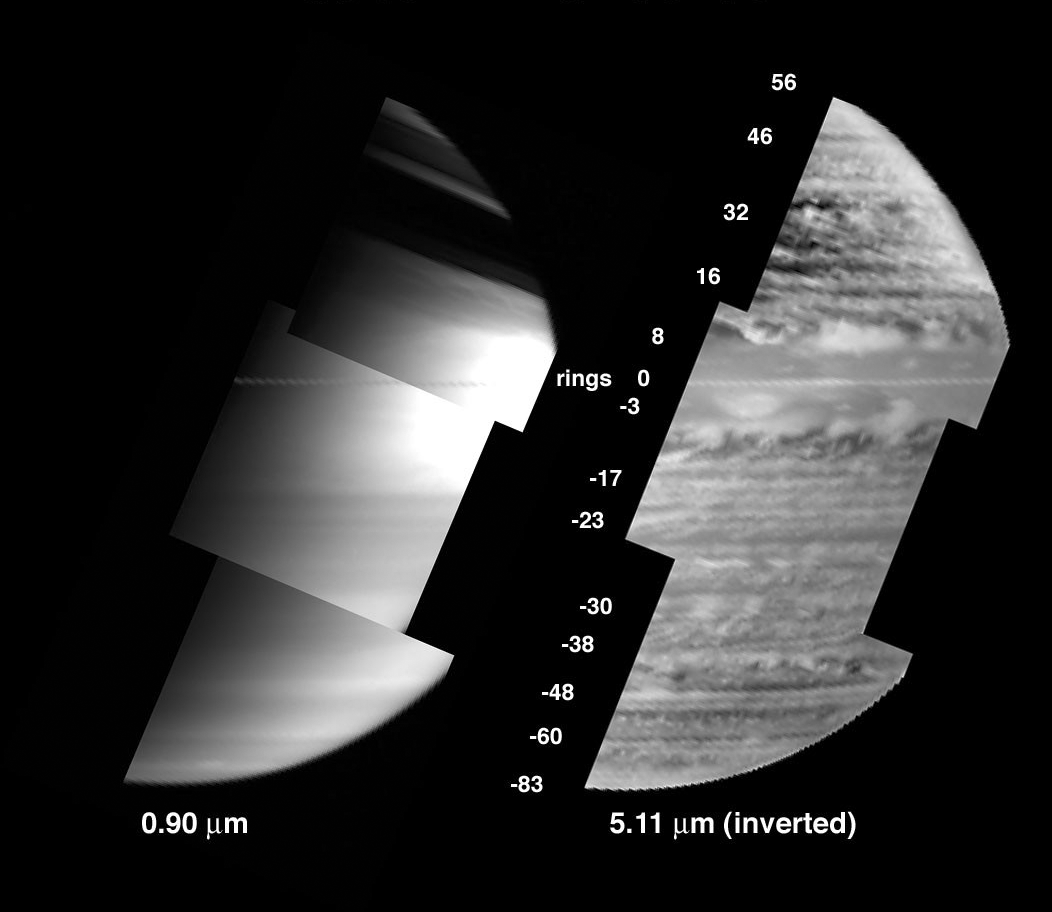

A New View of Saturn – Black and White

New images provided by the visual infrared mapping spectrometer on the Cassini spacecraft reveal a diverse array of clouds in the depths of Saturn.

This new view on the right side shows clouds at an altitude where pressure is nearly 2-bar. (A bar is a unit of atmospheric pressure equivalent to Earth’s sea-level atmospheric pressure.) These clouds are about 30 kilometers (19 miles) underneath the clouds usually observed on Saturn. This is distinctly different from the typical view of Saturn in reflected sunlight, shown on the left. The left view is characterized by broad expanses of clouds near the 1-bar level, such as the white cloud seen circling the equator, with little hint of the discrete cloud complexes lying underneath.

This new view was obtained at the 5-micron wavelength, using Saturn’s own thermal radiation emanating from Saturn’s interior as the light source instead of the Sun. Clouds at the 2-bar depth block this upwelling radiation to varying degrees, depending on the thickness of the cloud. At the 5-micron wavelength, the instrument sees such clouds as relatively dark areas in its view of Saturn. To render them visible as white clouds in the image shown on the right, the original view was photographically inverted. This technique enables clouds to be imaged across the globe, under both daytime and nighttime conditions. The images are also unaffected by shadowing from Saturn’s immense ring system, unlike the left-hand image which has much of the northern hemisphere covered by ring shadow.

These images were acquired by Cassini’s visual infrared mapping spectrometer on June 28, 2005, at a distance of 1.2 million kilometers (745,645 miles), and at a solar phase angle of 102 degrees. The image on the left was taken in reflected sunlight at 0.90 micron wavelength. The image on the right was taken in Saturn’s thermal radiation at 5.1 micron wavelength, with the brightness inverted to reveal clouds as white and atmospheric clearings as dark.

The Cassini-Huygens mission is a cooperative project of NASA, the European Space Agency and the Italian Space Agency. The Jet Propulsion Laboratory, a division of the California Institute of Technology in Pasadena, manages the mission for NASA’s Science Mission Directorate, Washington, D.C. The Cassini orbiter was designed, developed and assembled at JPL. The visual and infrared mapping spectrometer team is based at the University of Arizona.

Credit: NASA/JPL/University of Arizona